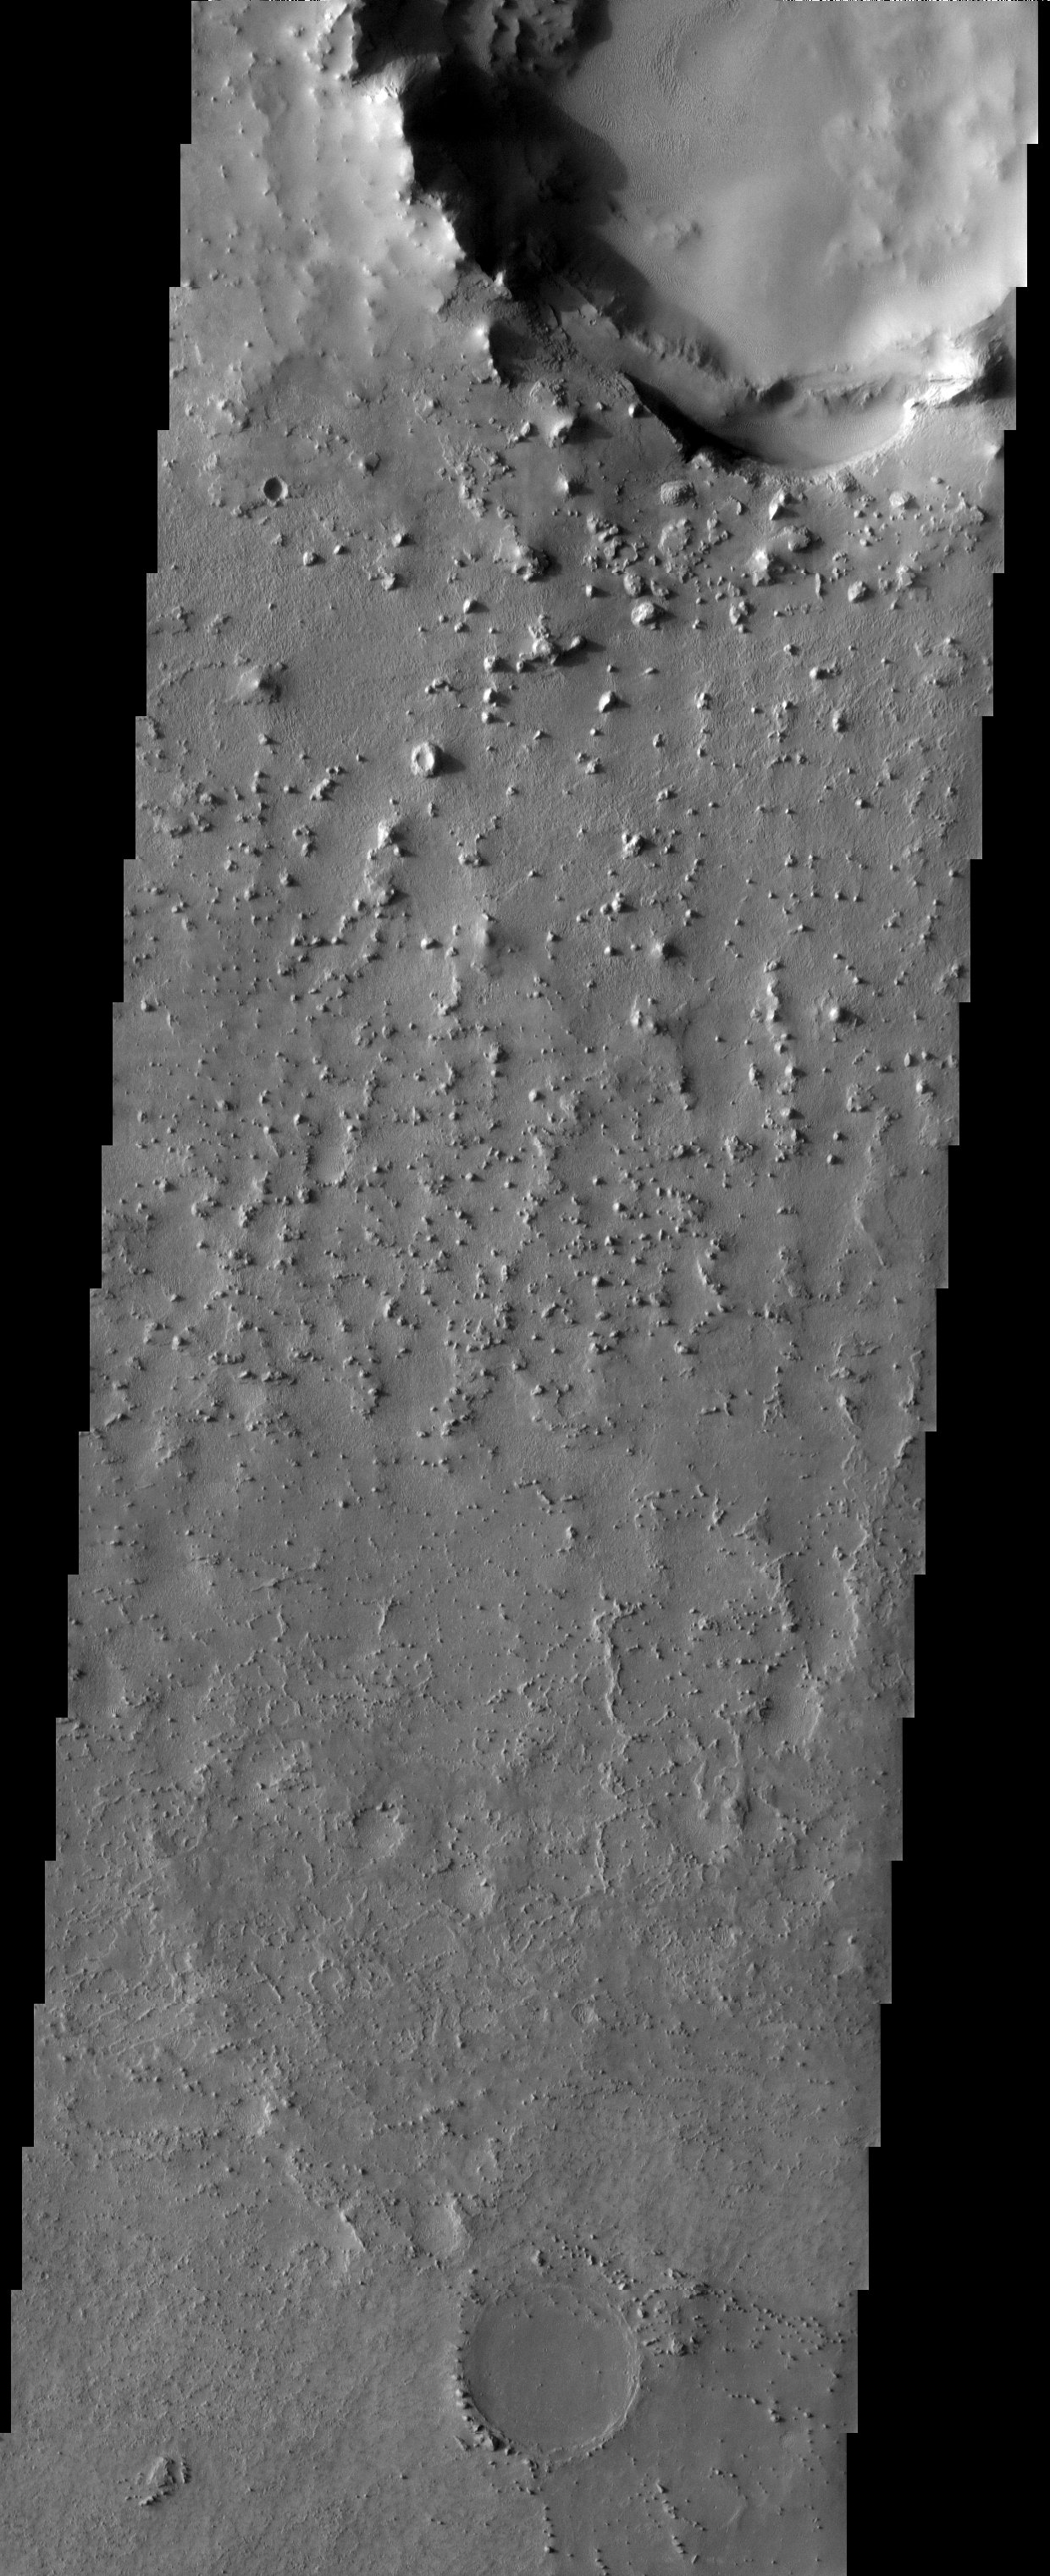

Martian Braille

Just north of the hematite deposit in Meridiani Planum, the remnants of a formerly extensive layer of material remain as isolated knobs and buttes. Note the transition from north to south in the size and frequency of these features, a reflection of the decreasing elevation along this trend.

Note: this THEMIS visual image has not been radiometrically nor geometrically calibrated for this preliminary release. An empirical correction has been performed to remove instrumental effects. A linear shift has been applied in the cross-track and down-track direction to approximate spacecraft and planetary motion. Fully calibrated and geometrically projected images will be released through the Planetary Data System in accordance with Project policies at a later time.

NASA’s Jet Propulsion Laboratory manages the 2001 Mars Odyssey mission for NASA’s Office of Space Science, Washington, D.C. The Thermal Emission Imaging System (THEMIS) was developed by Arizona State University, Tempe, in collaboration with Raytheon Santa Barbara Remote Sensing. The THEMIS investigation is led by Dr. Philip Christensen at Arizona State University. Lockheed Martin Astronautics, Denver, is the prime contractor for the Odyssey project, and developed and built the orbiter. Mission operations are conducted jointly from Lockheed Martin and from JPL, a division of the California Institute of Technology in Pasadena.

Image information: VIS instrument. Latitude -0, Longitude 353 East (7 West). 19 meter/pixel resolution.

Credit: NASA/JPL/Arizona State University